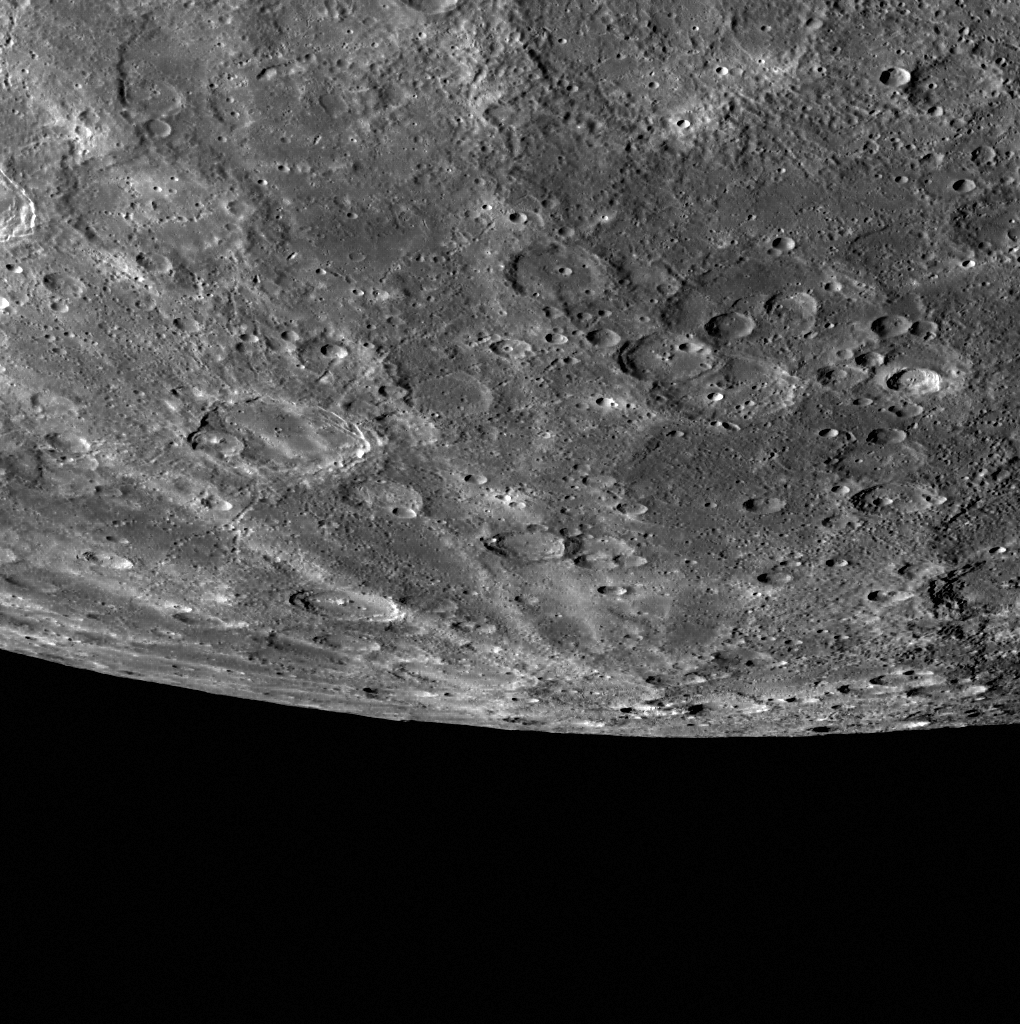

A Rayed Horizon

The rays of crater Han Kan cross this view of a portion of Mercury’s southern hemisphere. Vincente crater is also visible near the middle left of the scene, it can be identified by its relatively smooth floor. Dickens (77 km in diameter) and Keats (108 km in diameter) craters are just in view near the limb.

This image was acquired as part of MDIS’s limb imaging campaign. Once per week, MDIS captures images of Mercury’s limb, with an emphasis on imaging the southern hemisphere limb. These limb images provide information about Mercury’s shape and complement measurements of topography made by the Mercury Laser Altimeter (MLA) of Mercury’s northern hemisphere.

Date acquired: November 13, 2013
Image Mission Elapsed Time (MET): 26656707
Image ID: 5189173
Instrument: Wide Angle Camera (WAC) of the Mercury Dual Imaging System (MDIS)
WAC filter: 7 (748 nanometers)
Center Latitude: -60.00°
Center Longitude: 221.4° E
Resolution: 653 meters/pixel
Scale: Vincente crater is 108 km (67 miles) in diameter
Incidence Angle: 67.7°
Emission Angle: 68.0°
Phase Angle: 63.0°

The MESSENGER spacecraft is the first ever to orbit the planet Mercury, and the spacecraft’s seven scientific instruments and radio science investigation are unraveling the history and evolution of the Solar System’s innermost planet. MESSENGER acquired over 150,000 images and extensive other data sets. MESSENGER is capable of continuing orbital operations until early 2015.

For information regarding the use of images, see the MESSENGER image use policy.

Credit: NASA/Johns Hopkins University Applied Physics Laboratory/Carnegie Institution of Washington